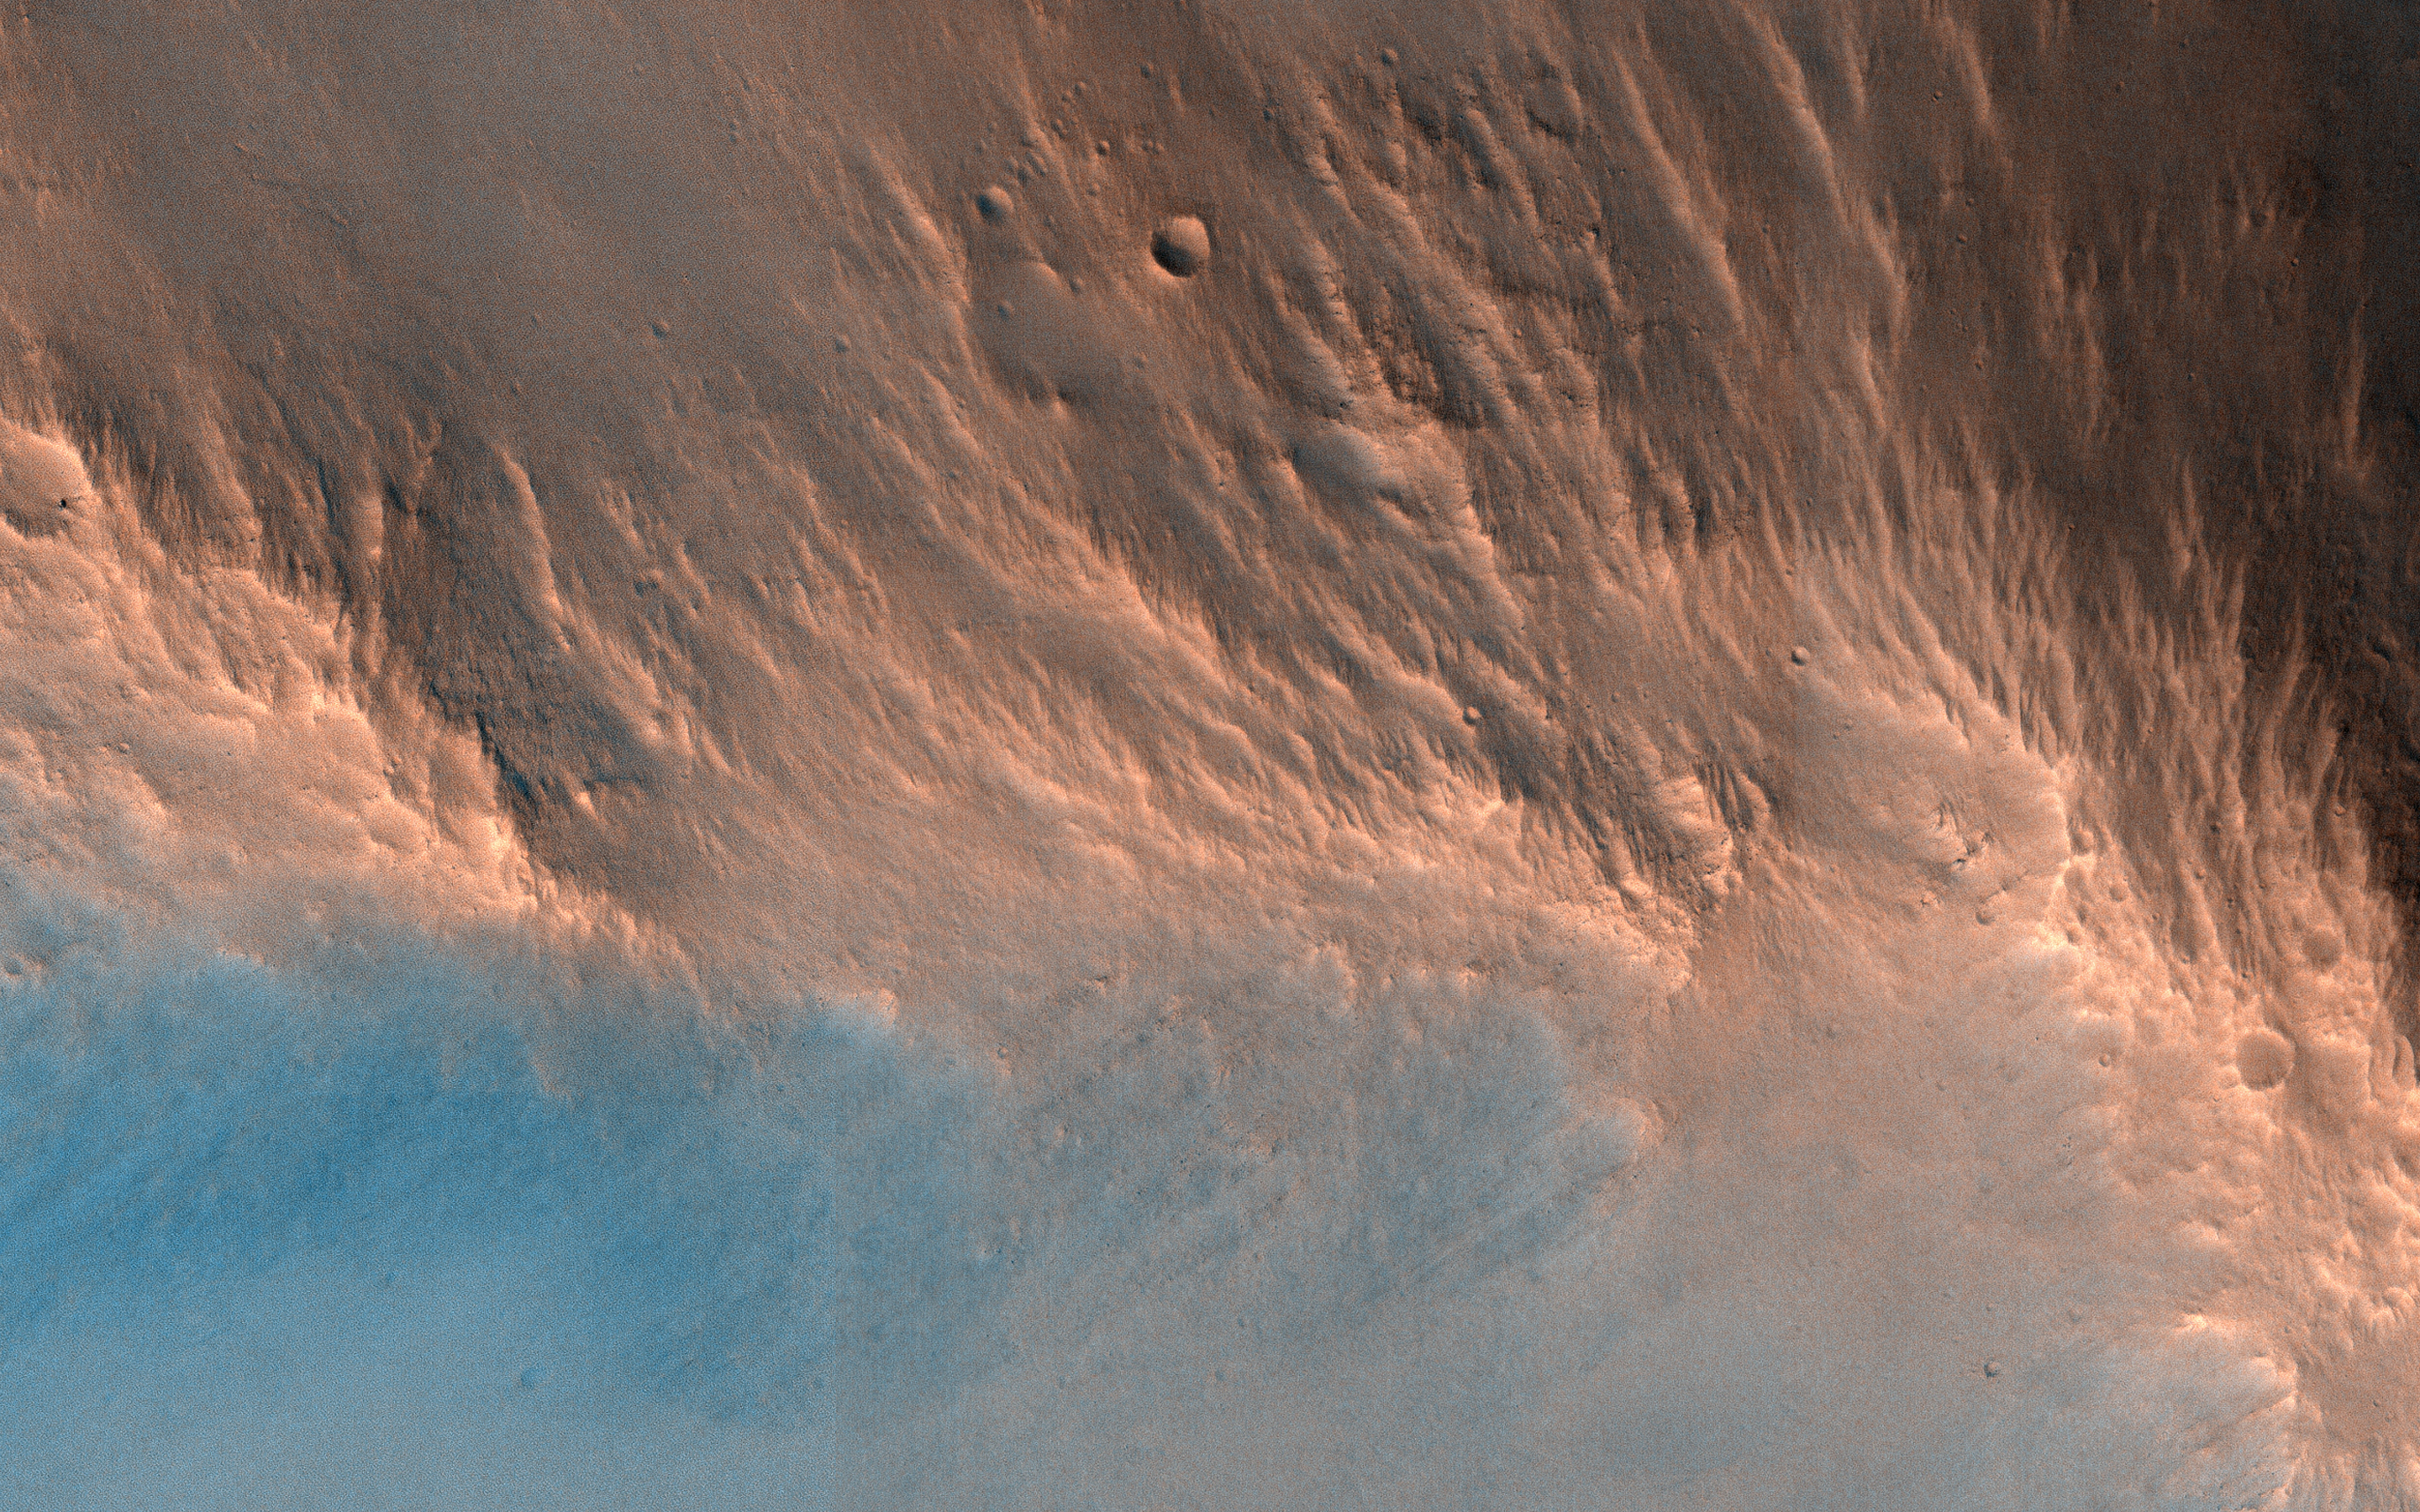

A Nine Kilometer Impact Crater and Its Central Peak

This image reveals an impact crater, nine kilometers in diameter, with a central peak. Impact craters of various sizes and ages can be found across the Martian surface. Each impact crater on Mars possesses a unique origin and composition, which makes the HiRISE team very interested in sampling as many of them as possible!

Like the impact of a droplet into fluid, once an impact has occurred on the surface of Mars, an ejecta curtain forms immediately after, contributing to the raised rim visible at the top of the crater’s walls. After the formation of the initial crater, if it is large enough, then a central peak appears as the surface rebounds. These central peaks can expose rocks that were previously deeply buried beneath the Martian surface.

The blue and red colors in this enhanced-contrast image reflect the effects of post-impact sedimentation and weathering over time.

The University of Arizona, Tucson, operates HiRISE, which was built by Ball Aerospace & Technologies Corp., Boulder, Colo. NASA’s Jet Propulsion Laboratory, a division of Caltech in Pasadena, California, manages the Mars Reconnaissance Orbiter Project for NASA’s Science Mission Directorate, Washington.

Credit: NASA/JPL-Caltech/Univ. of Arizona